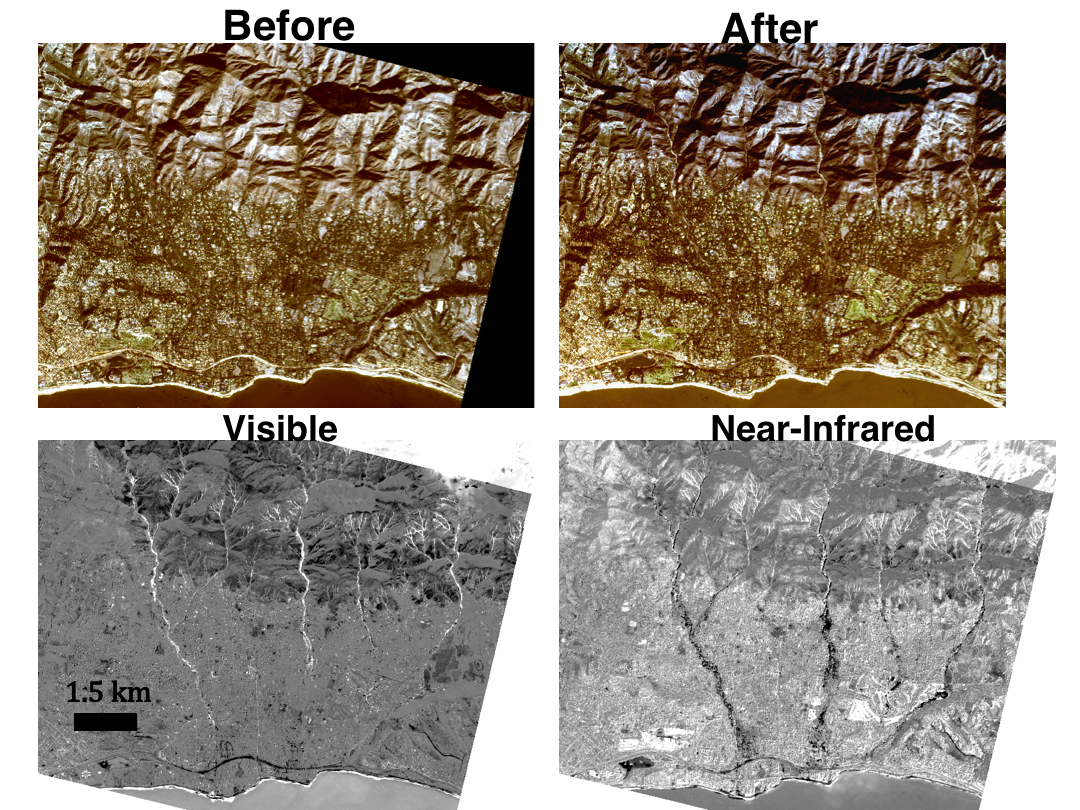

Mapping the Extent of California’s Deadly Jan. 2018 Mudflows

To map the spatial extent of the Montecito mudflows that occurred on Jan. 9, 2018, east of Santa Barbara, California, a group of JPL investigators used 10-foot (3-meter) resolution optical images acquired by Planet Labs’ dove satellite constellation. To quantify changes between the before (top left) and after (top right) images, which were acquired 11 days before and one day after the mudflow event, the researchers compared the satellite’s visible and near-infrared (NIR) bands. The bottom left image was acquired by subtracting the average of the red-green-blue bands of the pre-event image from the post-event image, while the bottom right image represents the differencing result between the near-infrared (780-860 nanometers) band. Areas of mudflow in the visible band appear as bright, positive regions due to changes from vegetation to mud and soil, as do smaller landslides upstream in drainage basins. The near-infrared result better resolves the spatial extent of the toe of the landslide near the coast, likely due to damage and loss of vegetation.

References: Planet Team: Planet Application Program Interface: In Space for Life on Earth. San Francisco, CA, https://api.planet.com (last accessed: 2nd March 2018), 2018.

Credit: NASA/JPL-Caltech/Planet Labs